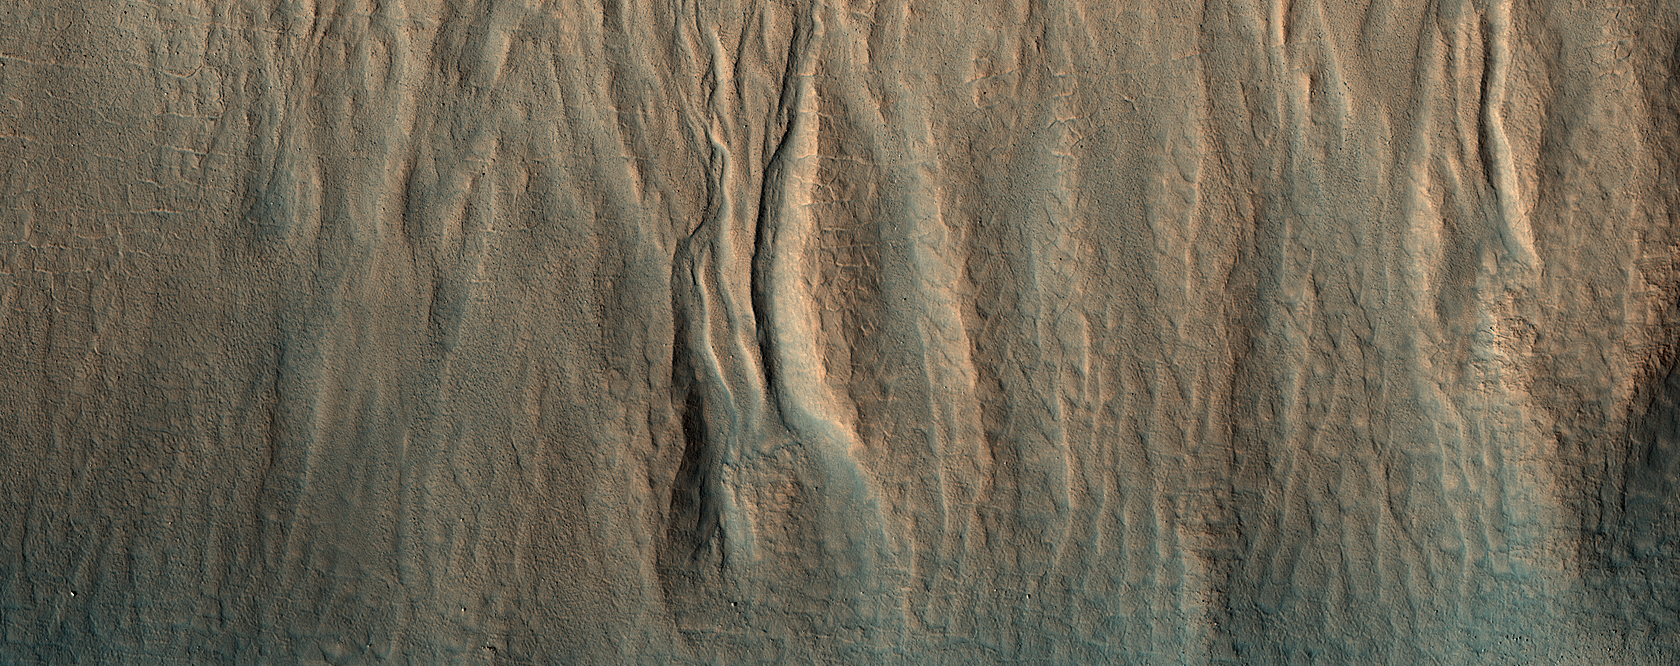

A First Look at a Gullied Slope

HiRISE has been operating since 2006, and lately many of our observations of gullies are repeat images designed to study changes. However, we are also collecting data over gullies never before seen at this resolution, to study their morphology and allow us to look for changes in the future.

This is the first HiRISE look at a cluster of gullies that appear modified or degraded—the gully fans have ripples and ridges that have formed since the last major gully activity, suggesting that they don’t change very often, but we won’t know for sure unless we look!

The map is projected here at a scale of 25 centimeters (9.8 inches) per pixel. (The original image scale is 30.8 centimeters [12.1 inches] per pixel [with 1 x 1 binning]; objects on the order of 92 centimeters [36.2 inches] across are resolved.) North is up.

The University of Arizona, in Tucson, operates HiRISE, which was built by Ball Aerospace & Technologies Corp., in Boulder, Colorado. NASA’s Jet Propulsion Laboratory, a division of Caltech in Pasadena, California, manages the Mars Reconnaissance Orbiter Project for NASA’s Science Mission Directorate, Washington.

Credit: NASA/JPL-Caltech/University of Arizona